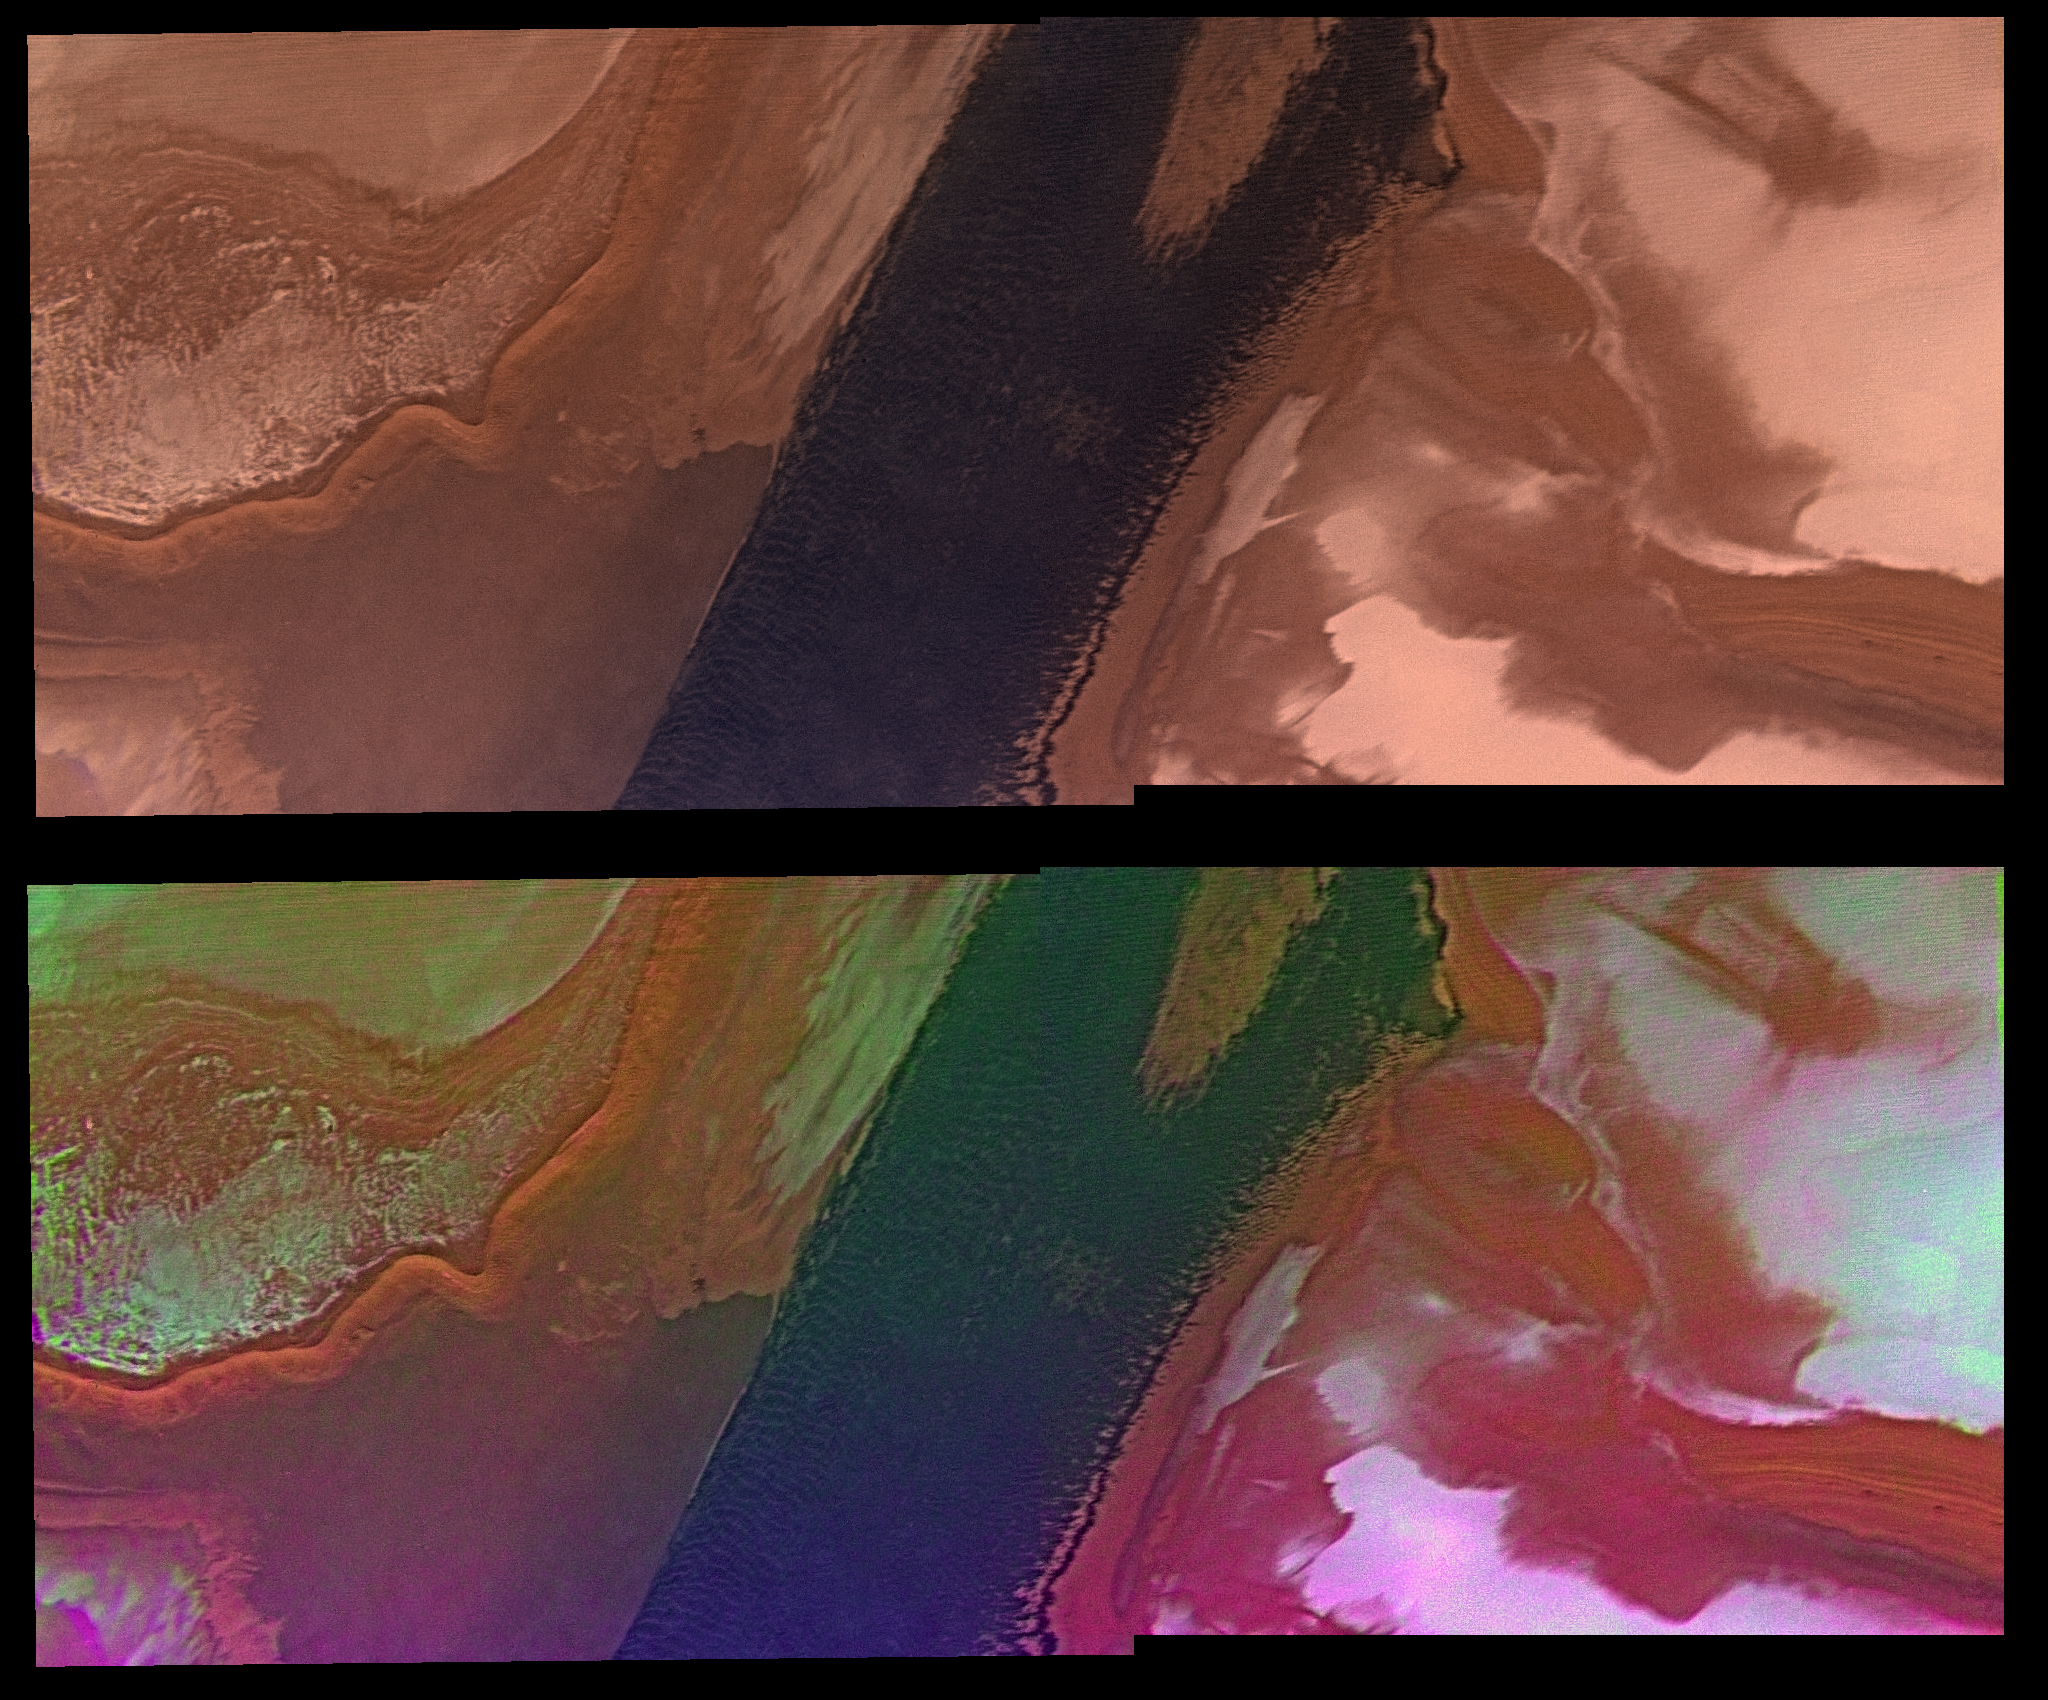

North Polar Cap Margin (natural color (top) and enhanced color (bottom))

Water ice mixed with dust form the residual north polar ice cap (brown color). Seasonal frost of relatively pure ice (white color) partly blankets the polar deposits. A large trough, which is occupied by linear sand dunes (dark band), exposes polar layered deposits. The layered deposits hold a partial record of the history of atmospheric activity and climate of Mars. Center of picture is at latitude 82 degrees N., longitude 84 degrees W. Viking Orbiter Picture Numbers 82B11-12 (violet), 82B15-16 (green), and 82B17-18 (red) at 53 m/pixel resolution. Picture width is 106 km. North is 6 degrees counter-clockwise from top.

Credit: NASA/JPL/USGS